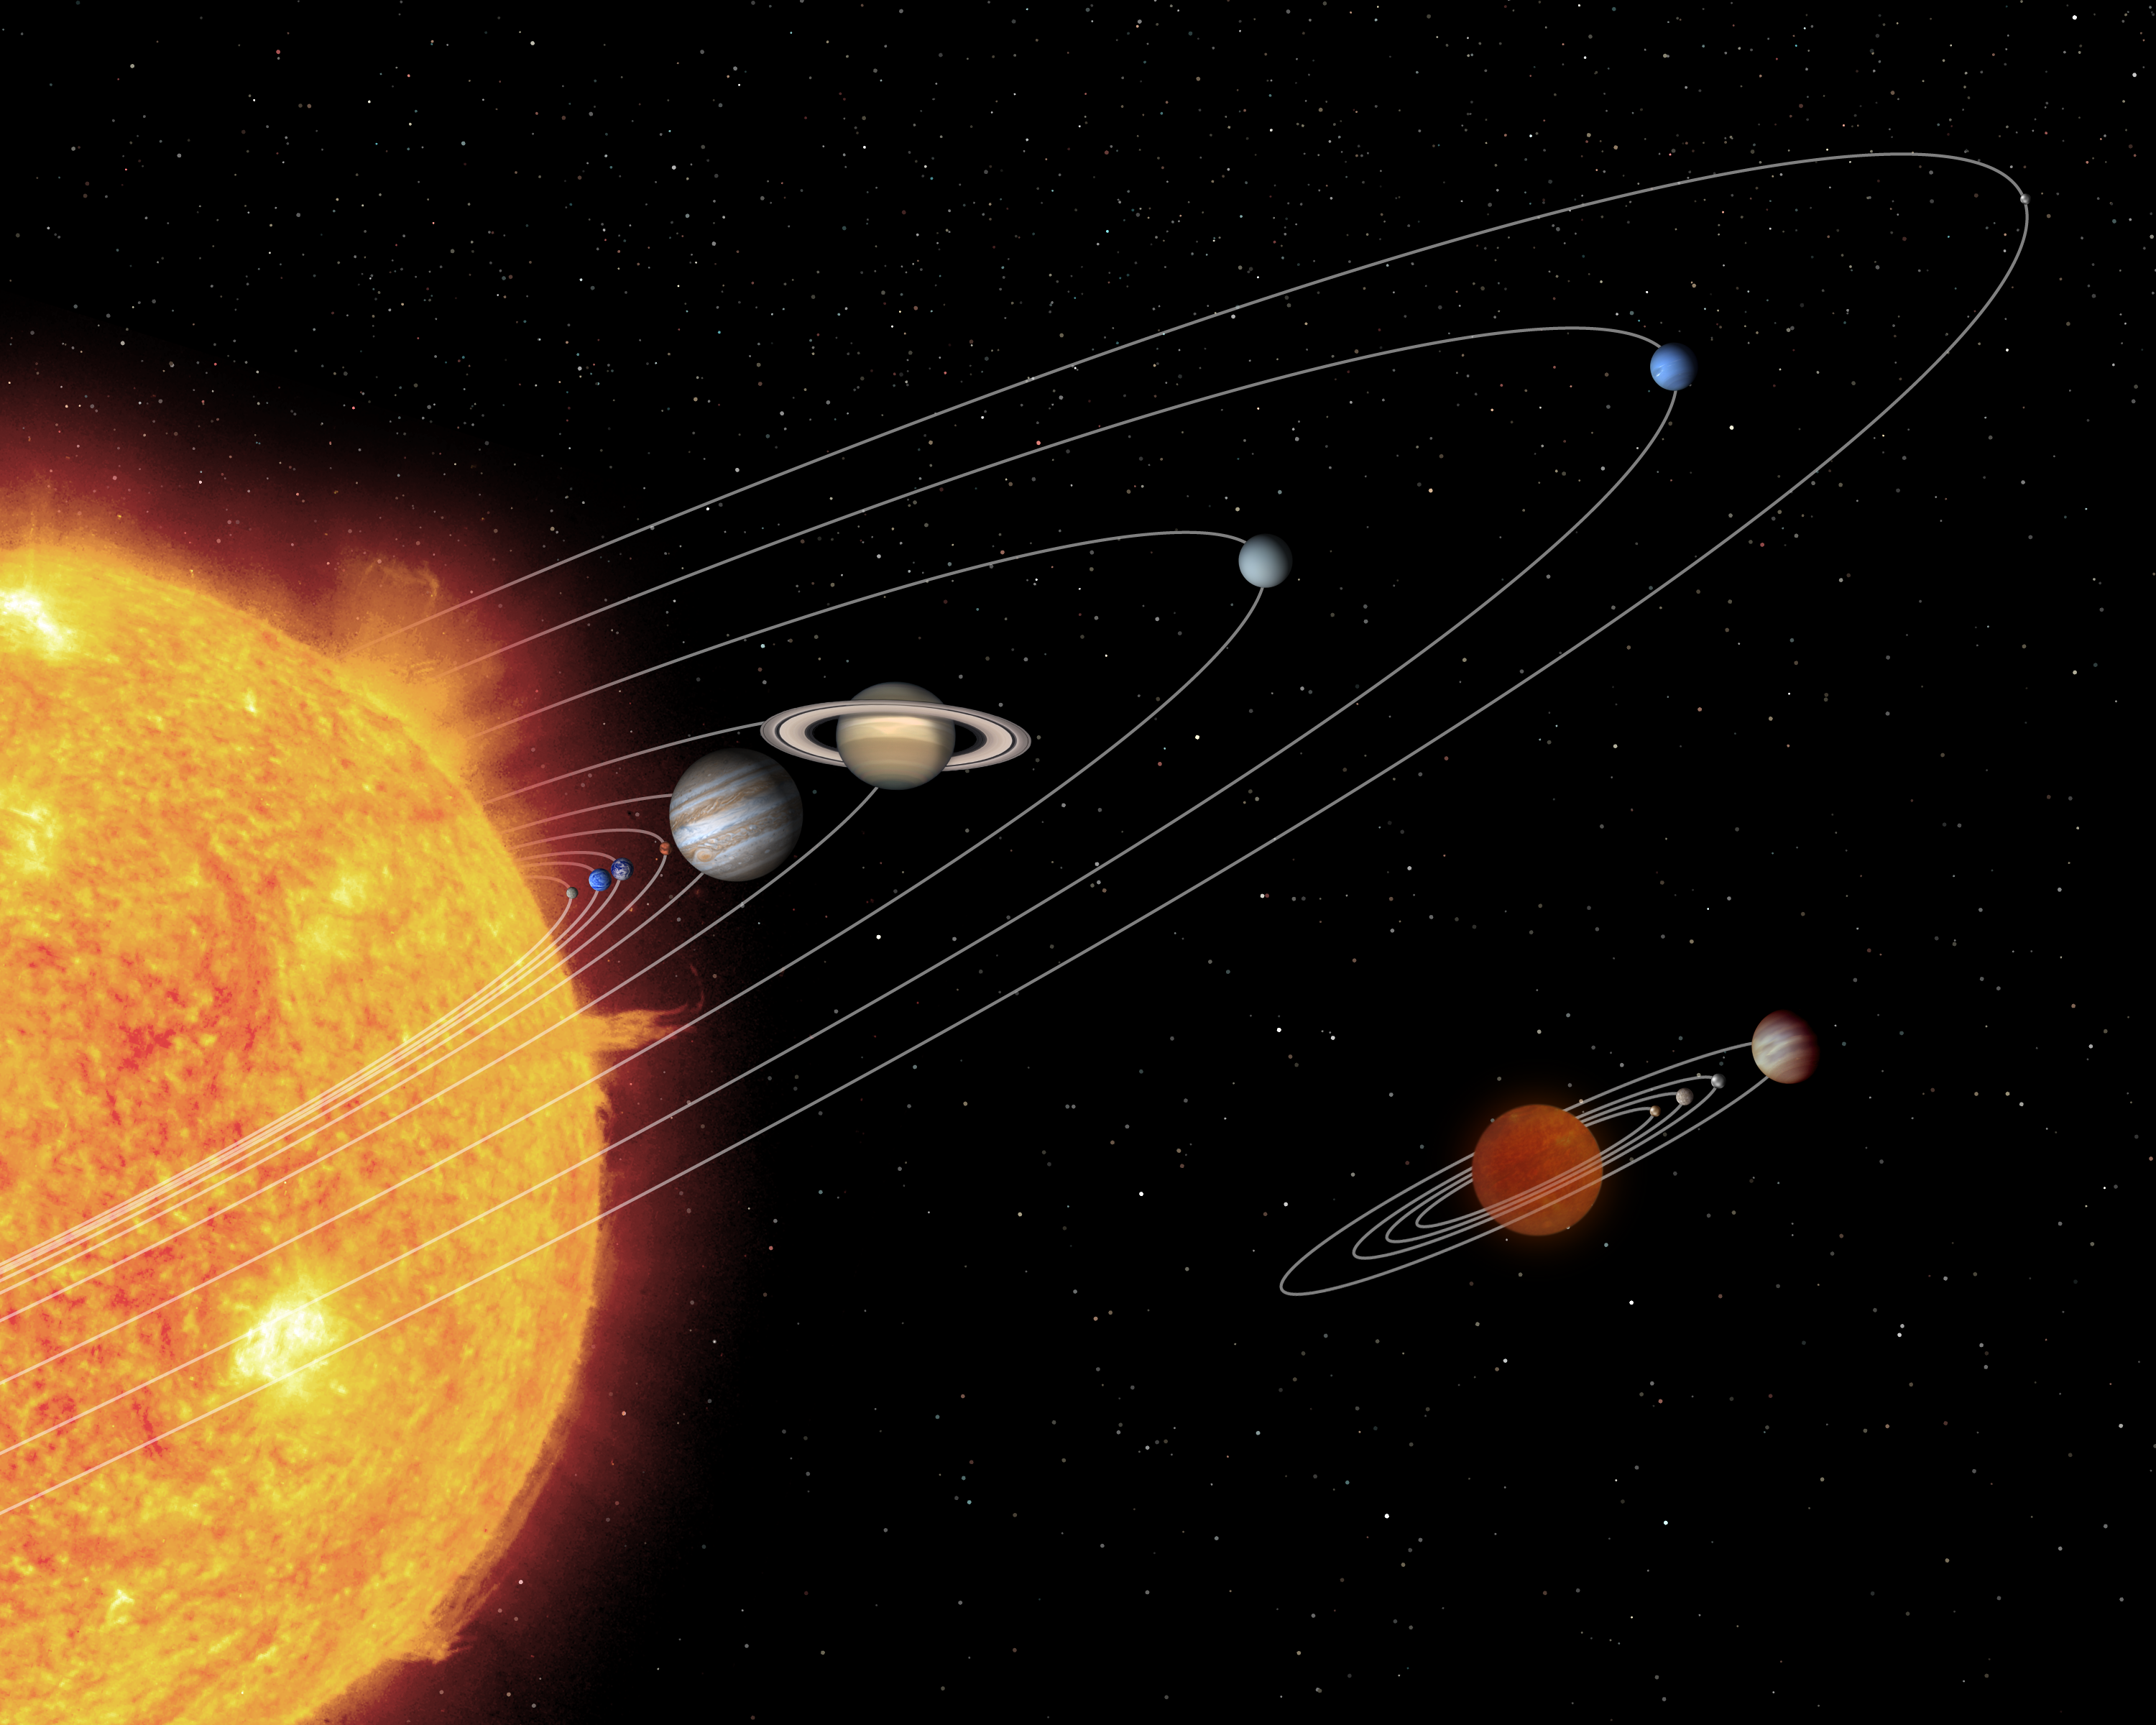

'Mini-Me' Solar System

This artist's conception shows the relative size of a hypothetical brown dwarf-planetary system (below) compared to our own solar system.

A brown dwarf is a cool or "failed" star, which lacks the mass to ignite and shine like our Sun. NASA's Spitzer Space Telescope set its infrared eyes on an extraordinarily low-mass brown dwarf called OTS 44 and found a swirling disk of planet-building dust. At only 15 times the mass of Jupiter, OTS 44 is the smallest known brown dwarf to host a planet-forming, or protoplanetary, disk.

Astronomers believe that this unusual system will eventually spawn planets. If so, they speculate that OTS 44's disk has enough mass to make one small gas giant and a few Earth-sized rocky planets.

Examples of these possible planets are depicted at the bottom of this picture, circling a low-mass brown dwarf. Above, the bodies of our own solar system have been drawn to the same scale. In each system, the terrestrial planets have been enlarged and the distances between the planets and their parent bodies have been scaled down for easier viewing.

Credit: NASA/JPL-Caltech/T. Pyle (SSC)